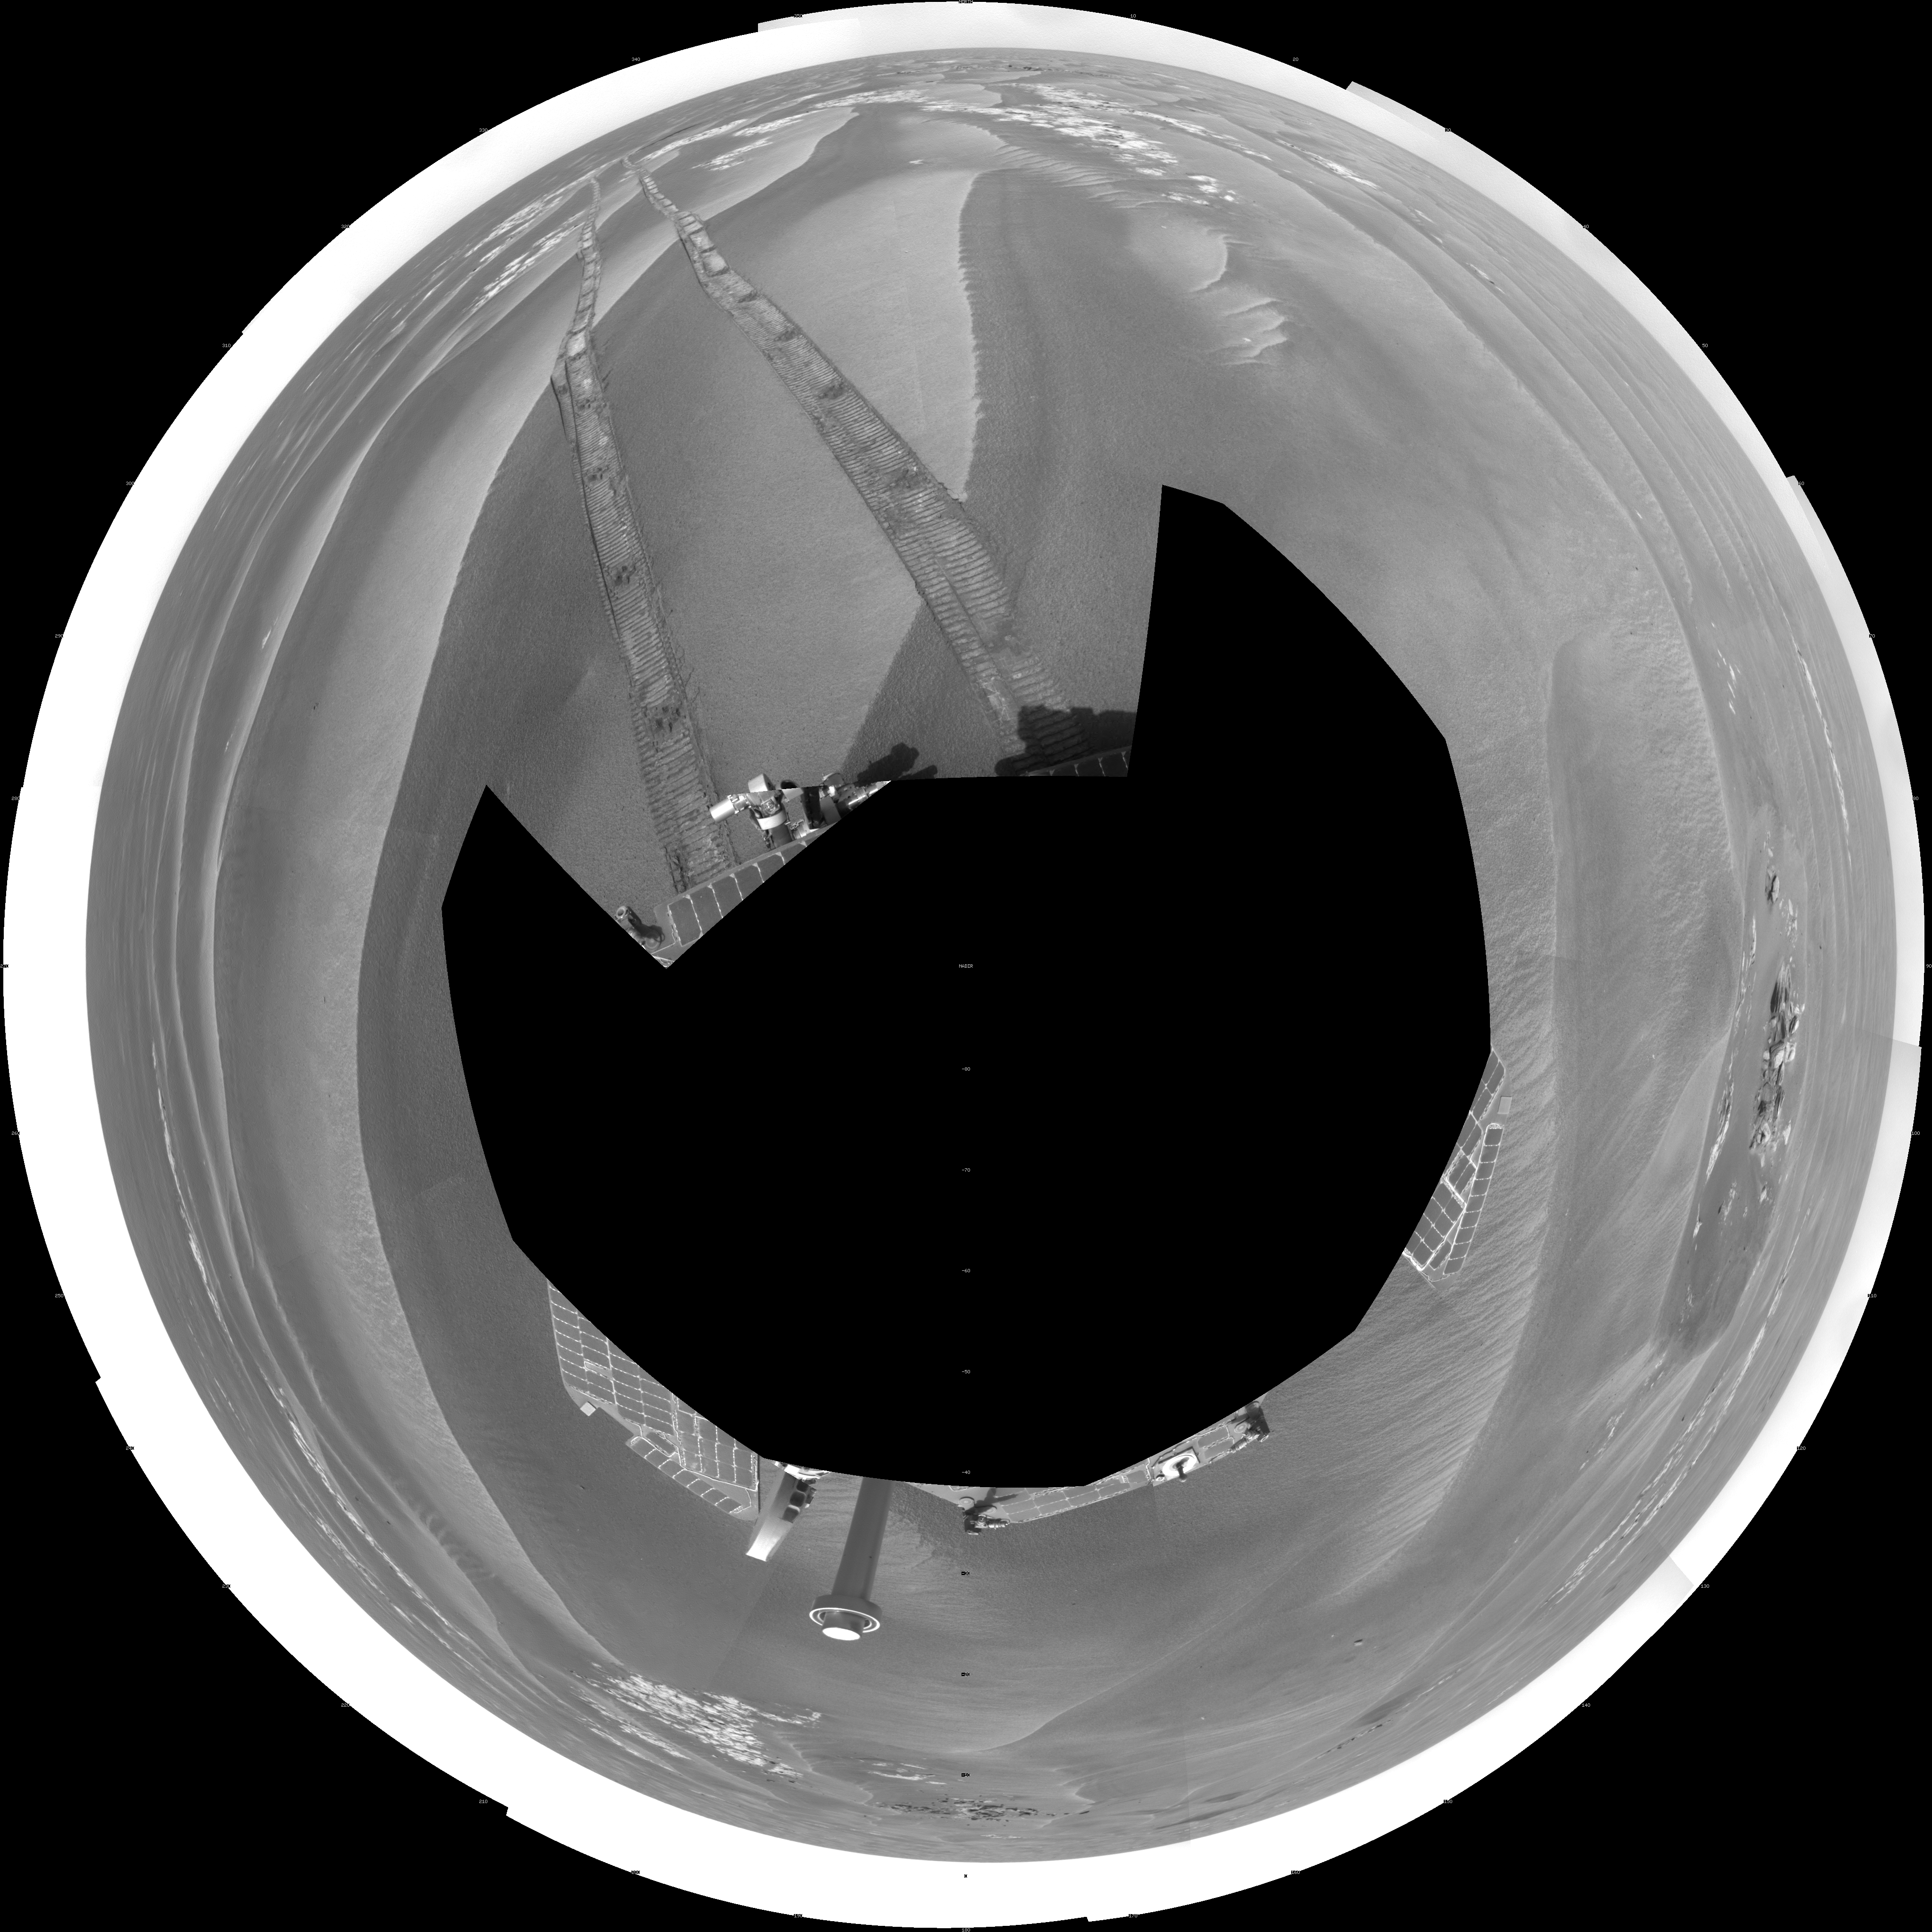

Opportunity’s Surroundings After Backwards Drive, Sol 1850 (Polar)

NASA’s Mars Exploration Rover Opportunity used its navigation camera to take the images combined into this 360-degree view of the rover’s surroundings on the 1,850th Martian day, or sol, of its surface mission (April 7, 2009).

Opportunity had driven 62.5 meters (205 feet) that sol, southward away from an outcrop called “Penrhyn,” which the rover had been examining for a few sols, and toward a crater called “Adventure.” In preceding drives, the drive motor for the right-front wheel had been drawing more current than usual, so engineers drove Opportunuity backward on Sol 1950, a strategy to redistribute lubricant and reduce friction in the wheel.

North is at the top of the image; south at the bottom. Opportunity’s position on Sol 1850 was about 1.3 kilometers (0.8 mile) south-southwest of Victoria Crater. For scale, the distance between the parallel wheel tracks is about 1 meter (about 40 inches).

This view is presented as a polar projection with geometric seam correction.

Credit: NASA/JPL-Caltech